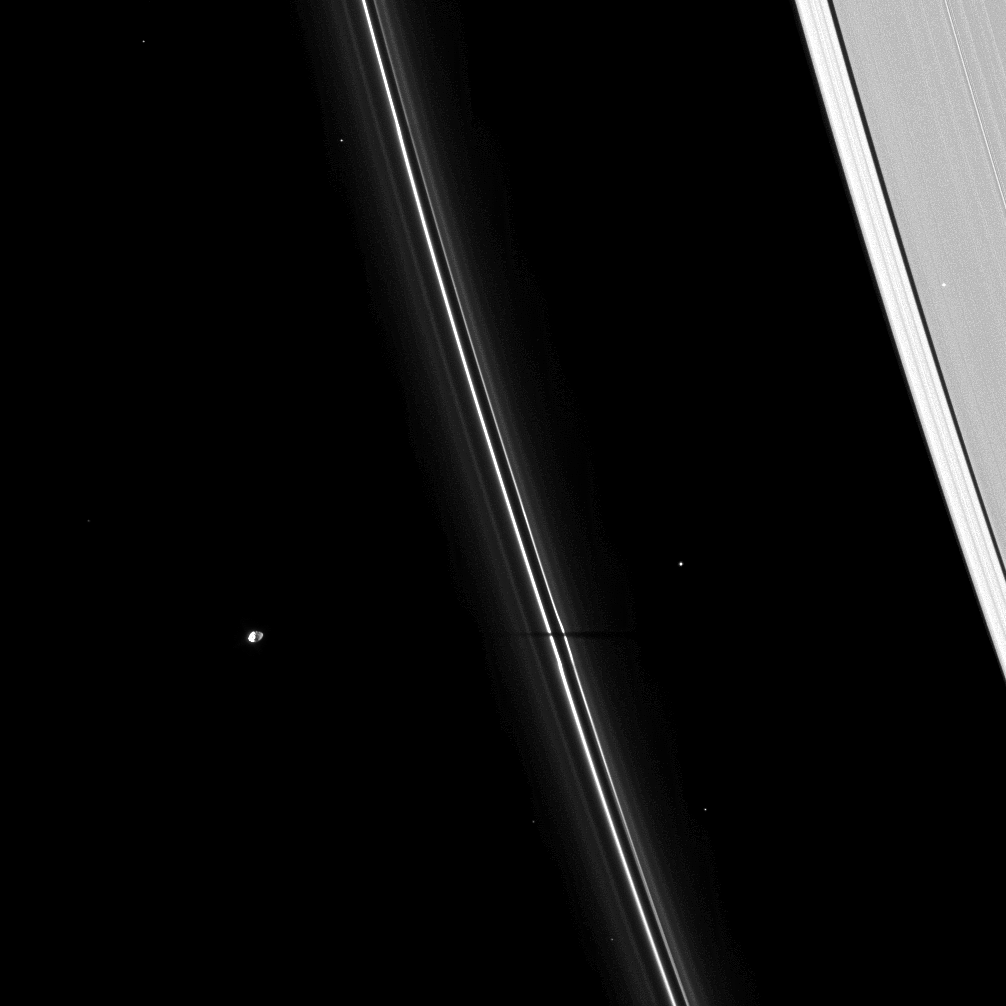

Slender Slice of Shadow

The thin shadow of the moon Pandora cuts across Saturn’s narrow F ring.

As Saturn approaches its August 2009 equinox, the planet’s moons cast shadows onto the rings. To learn more about this special time and to see a movie of a moon’s shadow moving across the rings, see PIA11651.

Pandora (81 kilometers, or 50 miles across) is on the left of the image. Other bright points of light in the image are background stars.

This view looks toward the unilluminated side of the rings from about 55 degrees above the ringplane. The image was taken in visible light with the Cassini spacecraft narrow-angle camera on April 16, 2009. The view was obtained at a distance of approximately 1.3 million kilometers (808,000 miles) from Saturn and at a Sun-Saturn-spacecraft, or phase, angle of 98 degrees. Image scale is 8 kilometers (5 miles) per pixel.

The Cassini-Huygens mission is a cooperative project of NASA, the European Space Agency and the Italian Space Agency. The Jet Propulsion Laboratory, a division of the California Institute of Technology in Pasadena, manages the mission for NASA’s Science Mission Directorate, Washington, D.C. The Cassini orbiter and its two onboard cameras were designed, developed and assembled at JPL. The imaging operations center is based at the Space Science Institute in Boulder, Colo.

Credit: NASA/JPL/Space Science Institute